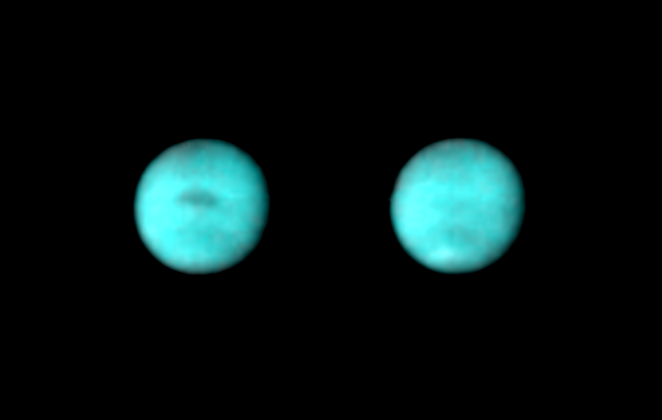

Neptune

These pictures of Neptune were obtained by Voyager 2 on April 26,1989, at a distance of 176 million kilometers (109 million miles). At the center of the Neptune disc, each pixel covers a square 4 degrees by 4 degrees in latitude. (Each Voyager image contains 800 pixels, picture elements, per line and 800 lines.) Resolution here was 3256 kilometers (2020 miles) per line pair. The violet, clear and orange filters of Voyager’s narrow-angle camera were used to produce the color pictures. Image processing enhances contrast of the features. The picture on the right was taken five hours after that at left, during which time the planet rotated 100 degrees. The dark spot visible in the left picture appeared in clear filter images obtained three months earlier. A much brighter, white spot, prominent in the earlier images, has now apparently faded. The white spot near the south pole in the right picture is new. It was visible only faintly in a picture taken 18 hours earlier at the same longitude. This evidence of dynamic activity was unexpected in Neptune’s atmosphere because Neptune receives only one-tenth of one percent as much solar energy as does the Earth.

Credit: NASA/JPL